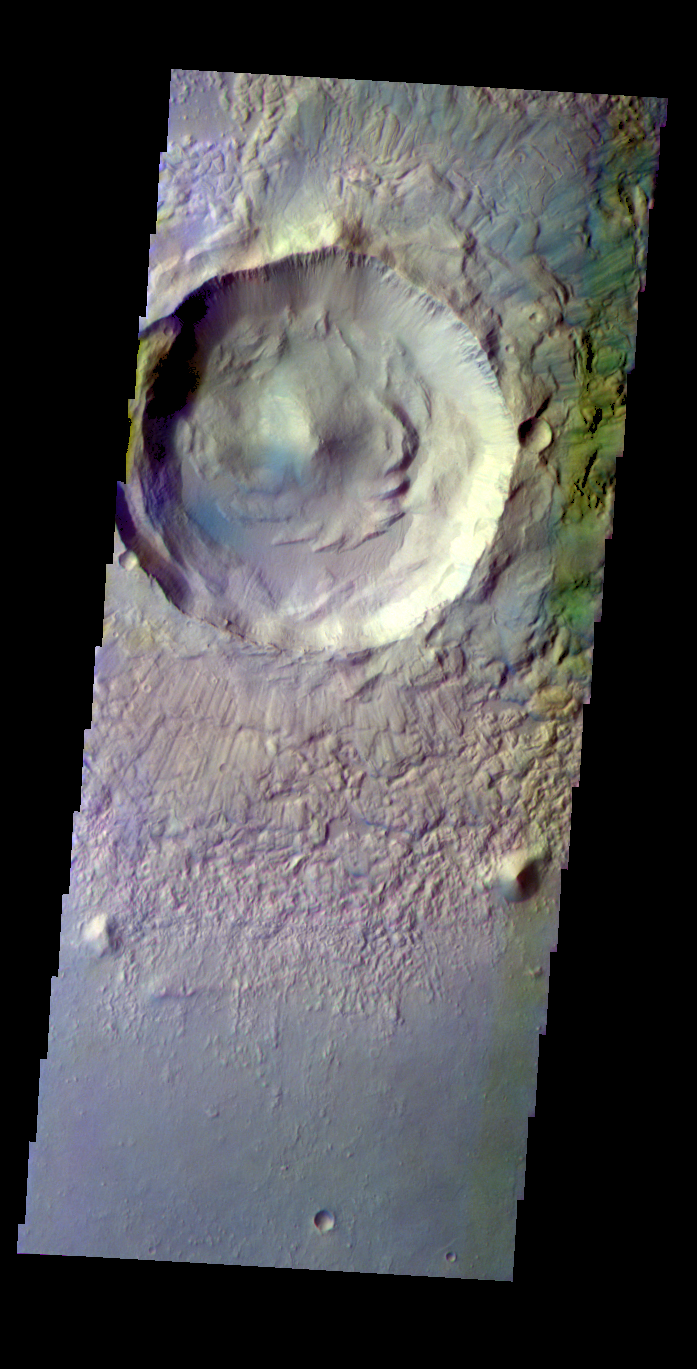

Utopia Planitia – False Color

The THEMIS VIS camera contains 5 filters. The data from different filters can be combined in multiple ways to create a false color image. These false color images may reveal subtle variations of the surface not easily identified in a single band image. Today’s false color image shows an unnamed crater in Utopia Planitia.

Credit: NASA/JPL-Caltech/ASU